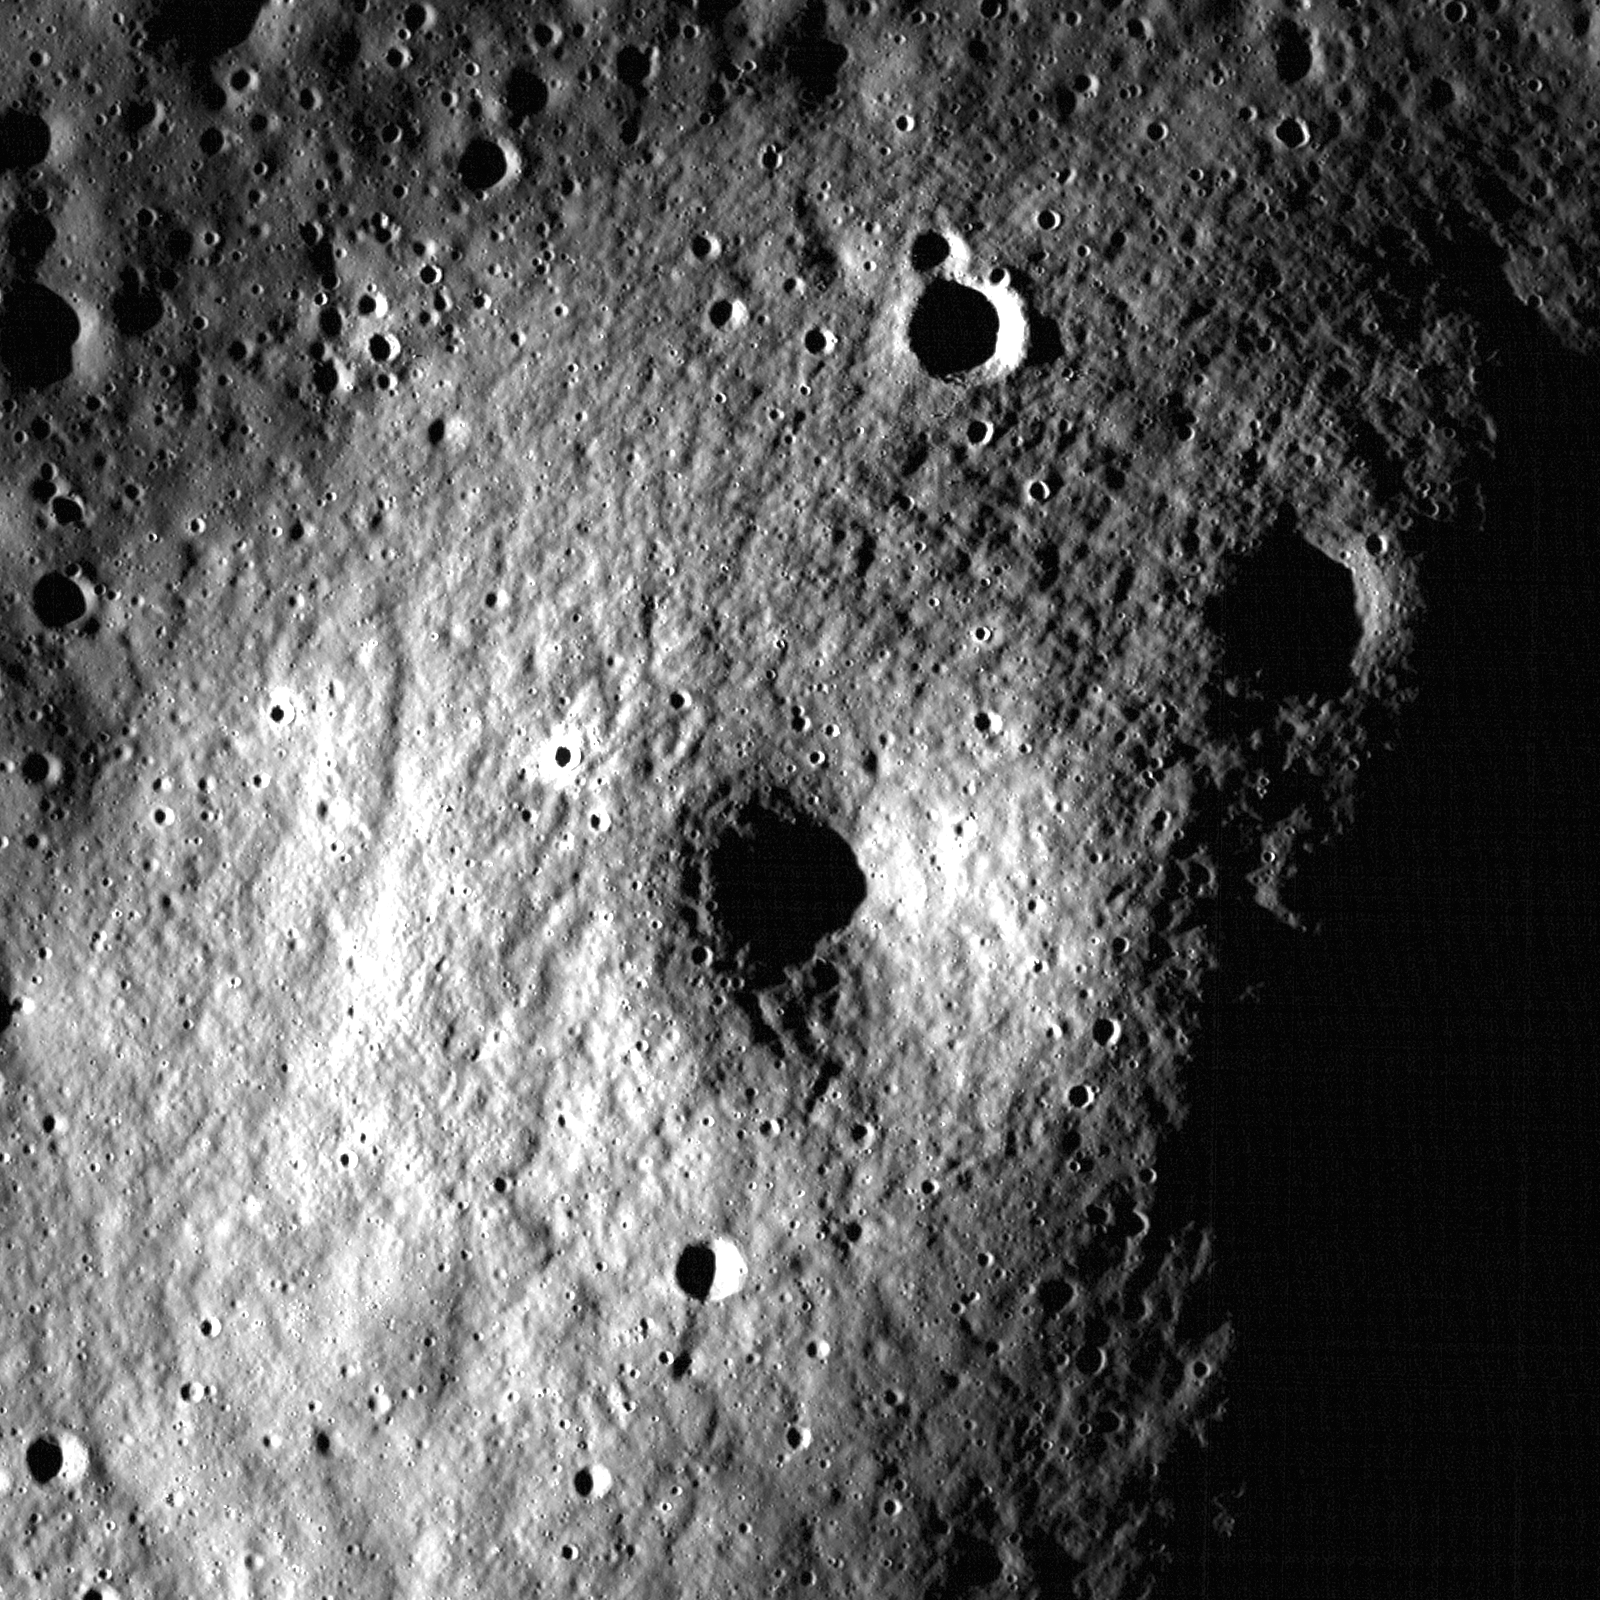

Another Small Volcano?

Along the embayed Eddington crater rim is an ~1.5 km dome that may be an ancient volcano with a summit pit crater. LROC NAC M148618400R, image width is 960 meters.

Volcanic features are observed all over the Moon, but sometimes it is difficult to tell whether an observed feature is of volcanic origin or the remnant of another geologic feature (e.g., basin ejecta or buried rim materials). Today’s Featured Image is a prime example of a dome that may or may not be of volcanic origin. The dome is ~1.5 km wide and has a summit crater, but is the crater of impact or volcanic origin? The dome is geomorphologically similar to two volcanoes found in Lacus Mortis. These other domes are about the same size (~1.5 km wide) and have similar appearances, except that today’s feature has many more small superposed impacts, suggesting that it is older than the Lacus Mortis volcanoes. Does it mean that this feature in western Oceanus Procellarum is a volcano just because it looks like one? The simple answer is no; but keep reading to find out why.

NASA’s Goddard Space Flight Center built and manages the mission for the Exploration Systems Mission Directorate at NASA Headquarters in Washington. The Lunar Reconnaissance Orbiter Camera was designed to acquire data for landing site certification and to conduct polar illumination studies and global mapping. Operated by Arizona State University, LROC consists of a pair of narrow-angle cameras (NAC) and a single wide-angle camera (WAC). The mission is expected to return over 70 terabytes of image data.

Credit: NASA/GSFC/Arizona State University